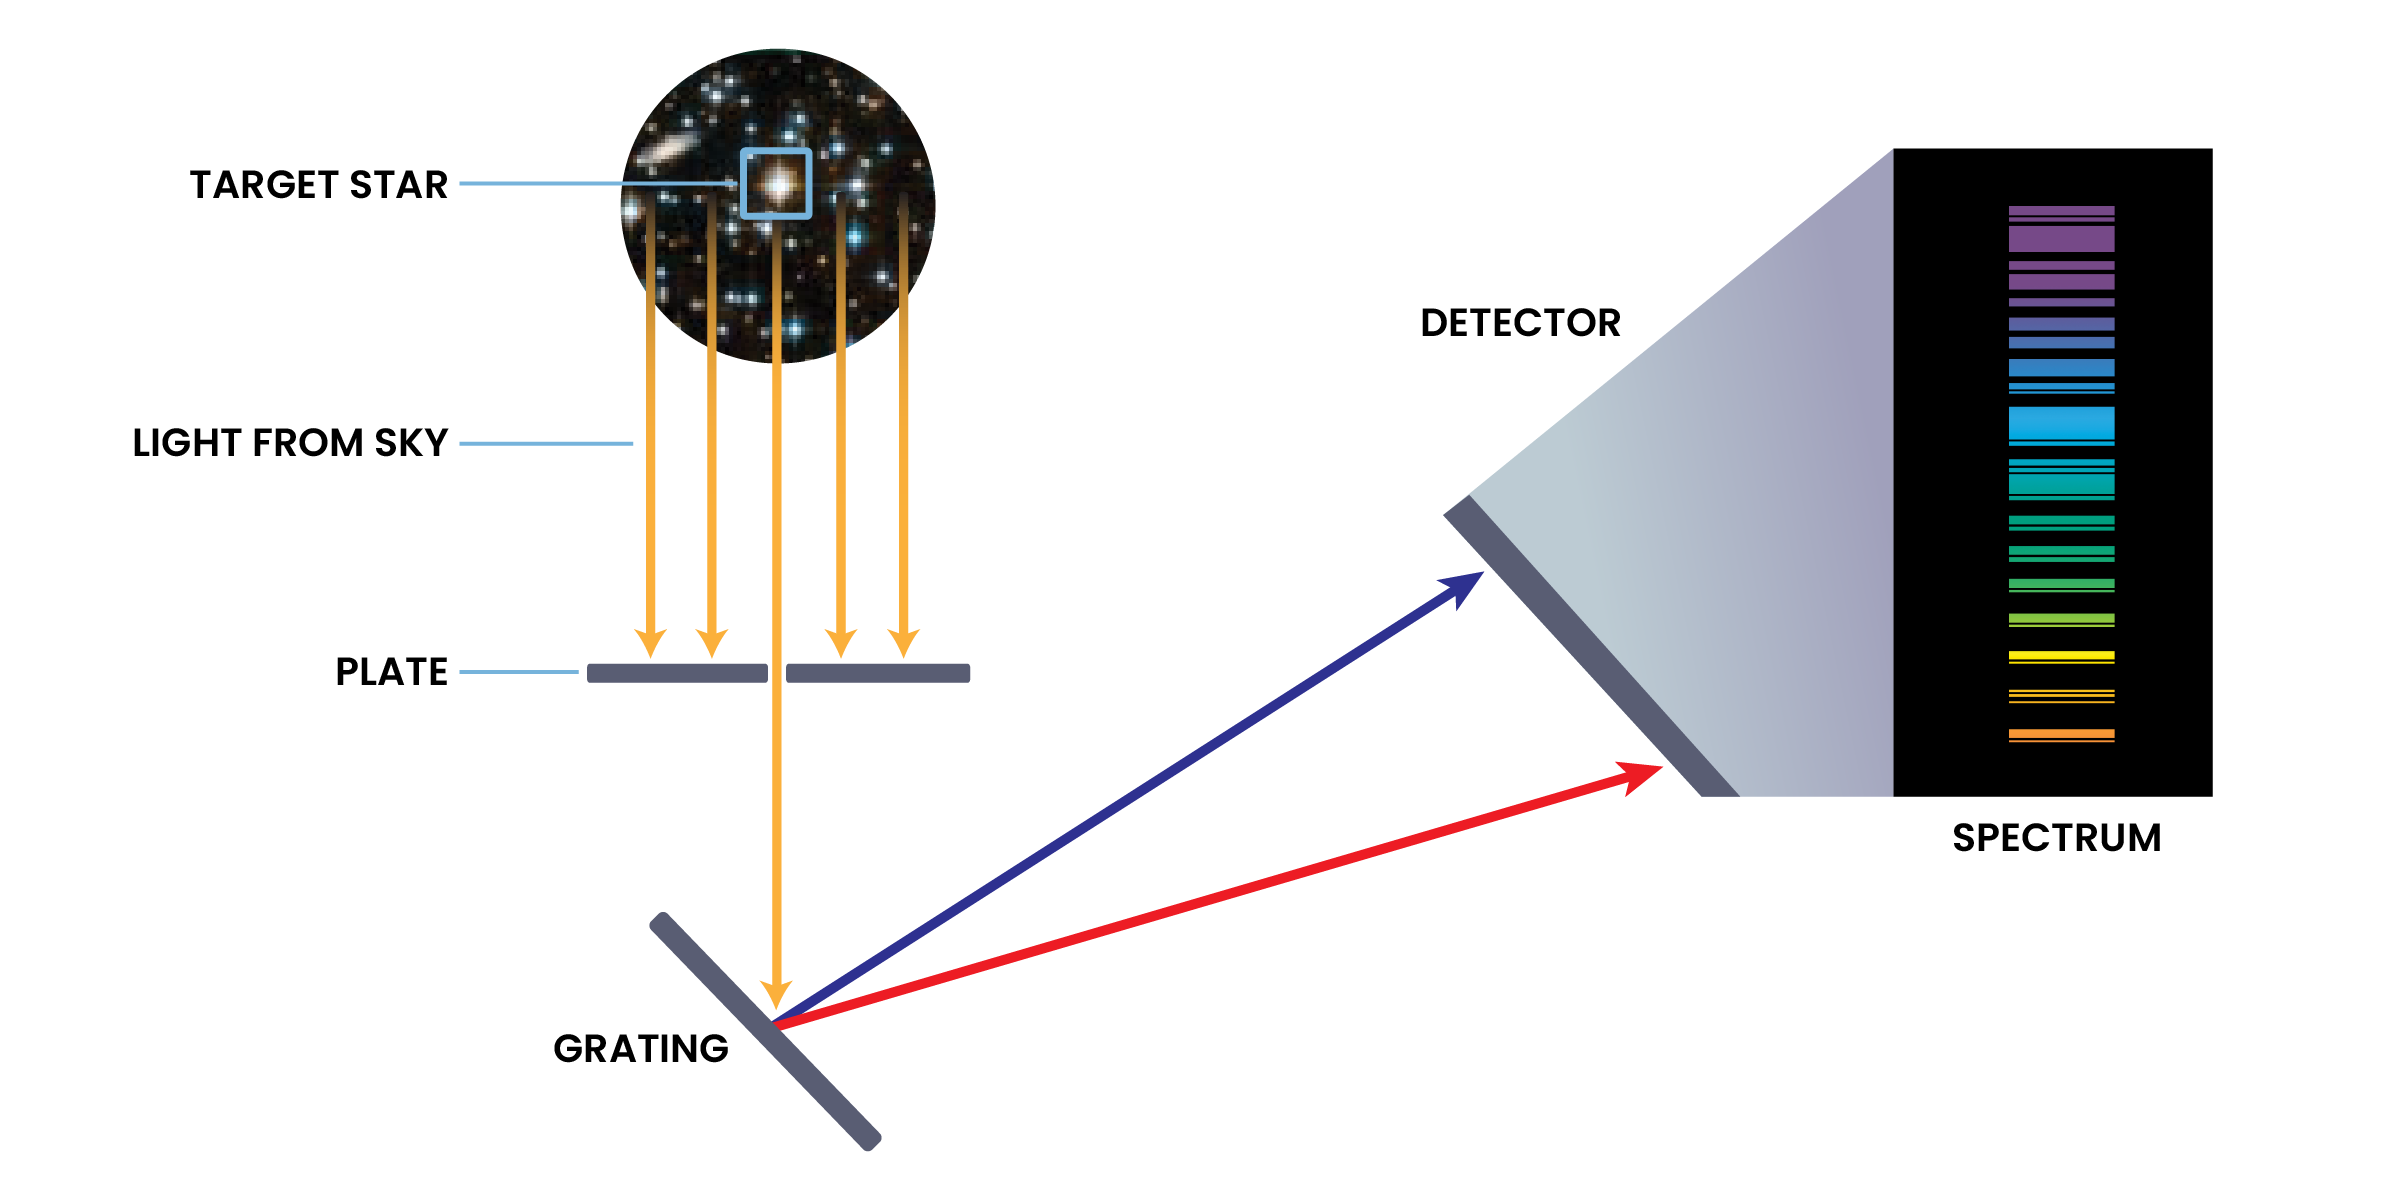

How a Spectrograph Works

A spectrograph passes light coming into the telescope through a tiny hole or slit in a metal plate to isolate light from a single area or object. This light is bounced off a special grating, which splits the light into its different wavelengths (just like a prism makes rainbows). The split light lands on a detector, which records the spectrum that is formed.

Credit: NASA and STScI